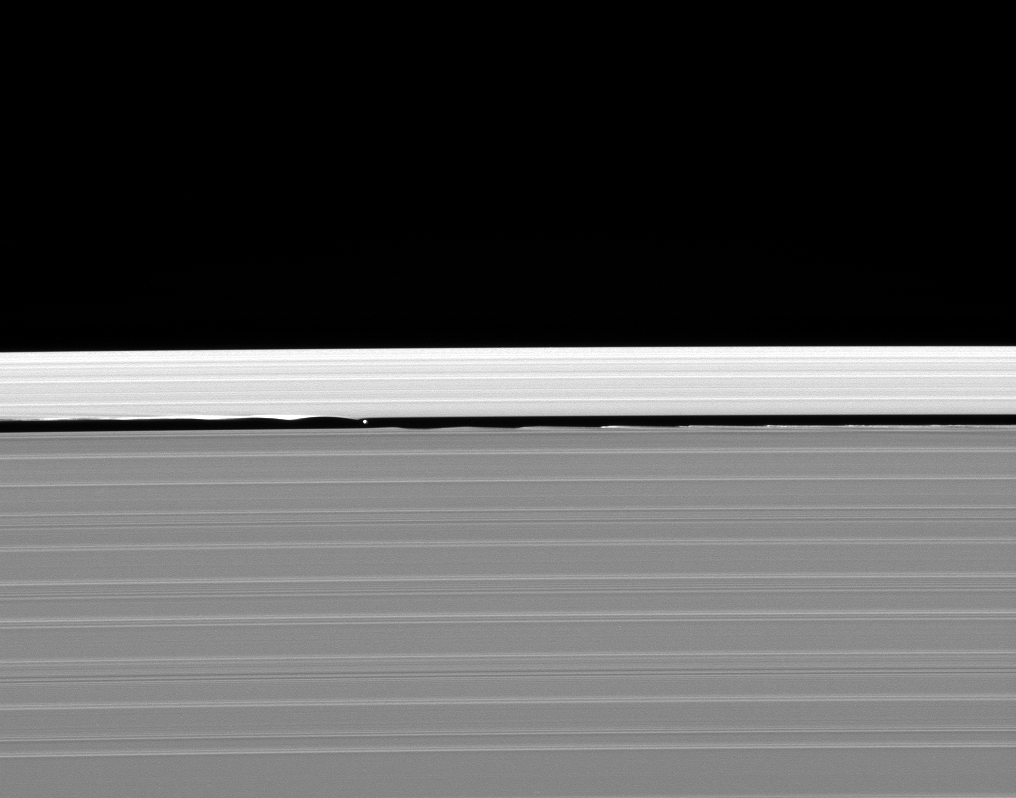

Among the Waves

Daphnis and its entourage of edge waves are captured here by the Cassini spacecraft.

The wave pattern caused by Daphnis in the edges of the Keeler Gap can be likened to a standing ripple in a flowing stream—the ripple, perhaps caused by a submerged stone, persists even though water particles are moving through it and onward downstream. Often, just downstream of the initial ripple, there are subsequent smaller waves as the water particles bob up and down before settling once more into smooth flow downstream.

Relating this analogy to the Keeler Gap edge waves, Daphnis is the stone causing the ripple — delivering an initial gravitational kick to particles as they slowly pass by.

This view looks toward the sunlit side of the rings from about 45 degrees below the ringplane. Daphnis is 7 kilometers (4.3 miles) across.

The image was taken in visible blue light with the Cassini spacecraft narrow-angle camera on Jan. 28, 2008. The view was acquired at a distance of approximately 370,000 kilometers (230,000 miles) from Daphnis and at a Sun-Daphnis-spacecraft, or phase, angle of 95 degrees. Image scale is 2 kilometers (1 mile) per pixel.

The Cassini-Huygens mission is a cooperative project of NASA, the European Space Agency and the Italian Space Agency. The Jet Propulsion Laboratory, a division of the California Institute of Technology in Pasadena, manages the mission for NASA’s Science Mission Directorate, Washington, D.C. The Cassini orbiter and its two onboard cameras were designed, developed and assembled at JPL. The imaging operations center is based at the Space Science Institute in Boulder, Colo.

Credit: NASA/JPL/Space Science Institute